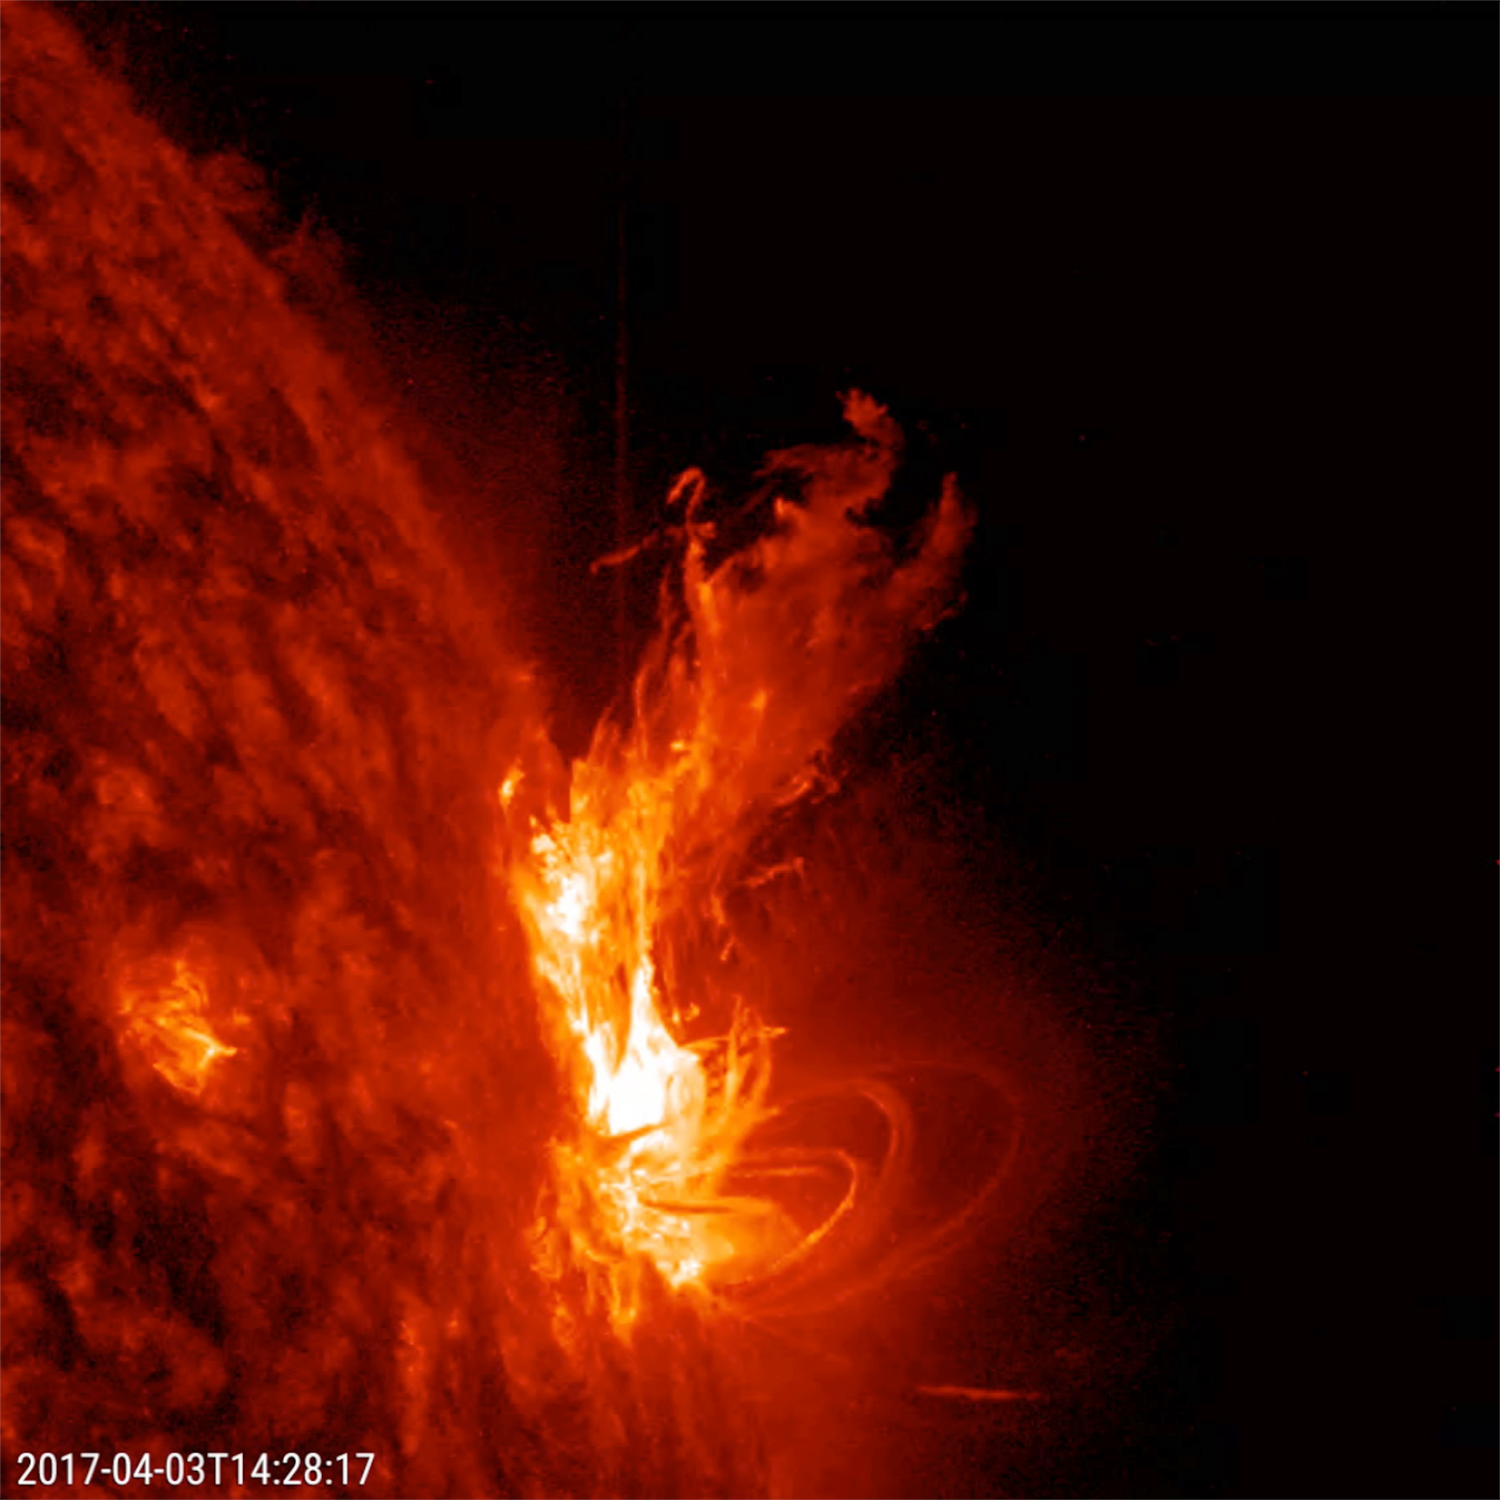

Flares in Profile

An active region at the sun’s edge produced several M5-class (medium sized) flares over a ten-hour period (Apr. 3, 2017). The most dramatic flare occurs about half way through the video clip, when it shoots up a bright towering plume of plasma. These were the strongest flares of the year so far. Some coronal mass ejections (which hurled clouds of plasma into space) were also associated with some of these flares. The images were taken in a wavelength of extreme ultraviolet light.

Movies
PIA21584_304flares_profile_big.mp4
PIA21584_304flares_profile_sm.mp4

SDO is managed by NASA’s Goddard Space Flight Center, Greenbelt, Maryland, for NASA’s Science Mission Directorate, Washington. Its Atmosphere Imaging Assembly was built by the Lockheed Martin Solar Astrophysics Laboratory (LMSAL), Palo Alto, California.

Credit: NASA/GSFC/Solar Dynamics Observatory